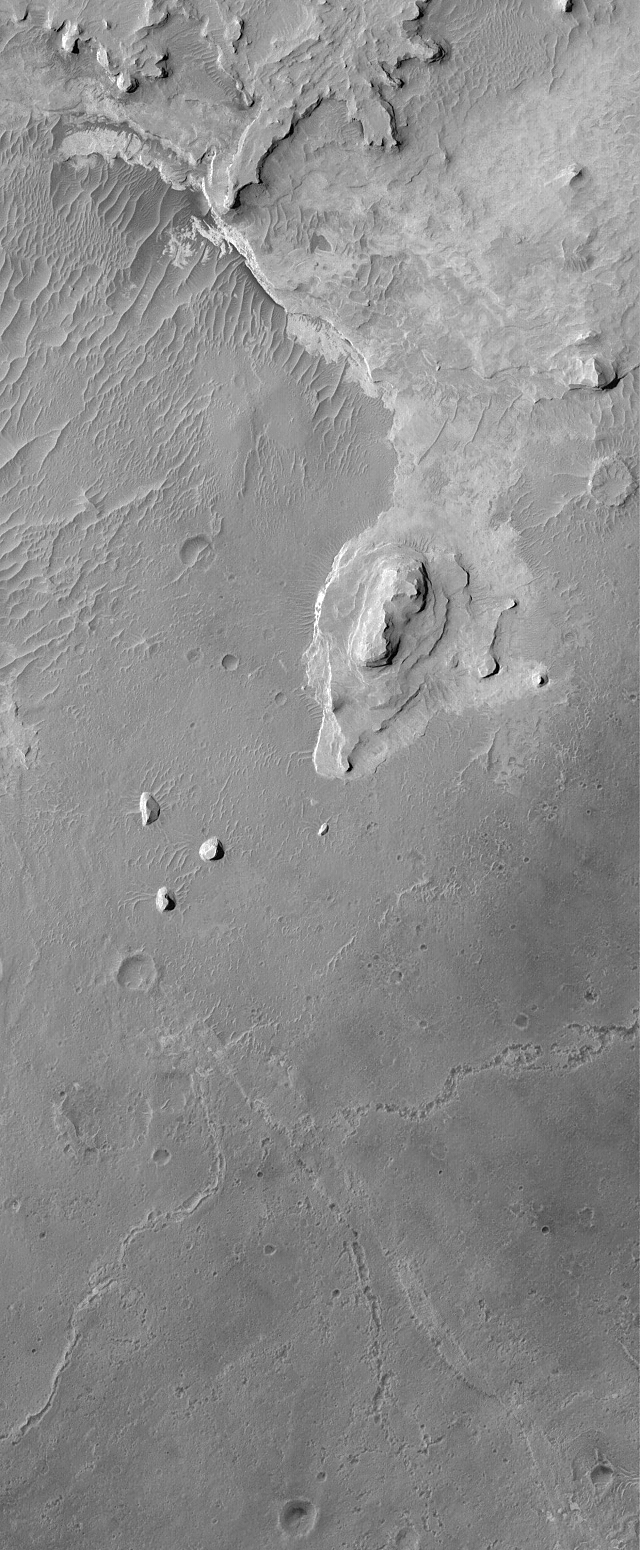

Meridiani Valleys

10 March 2005
This Mars Global Surveyor (MGS) Mars Orbiter Camera (MOC) image shows layered sedimentary rocks and the traces of valleys that were once underneath those rocks in northwestern Sinus Meridiani.

Location near: 4.5°N, 2.4°W
Image width: ~3 km (~1.9 mi)
Illumination from: upper left
Season: Northern Summer

Credit: NASA/JPL/Malin Space Science Systems